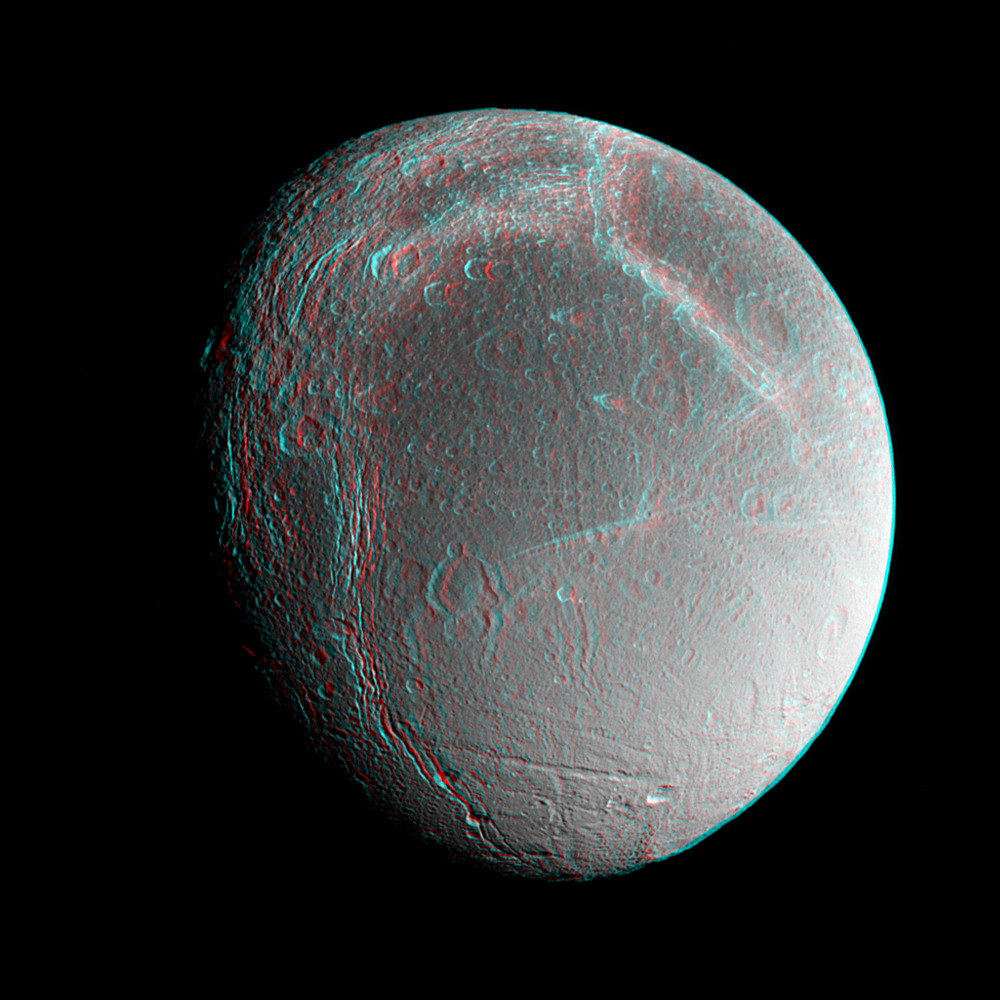

Dione Anaglyph

Saturn’s moon Dione floats in the dark sky before Cassini in this anaglyph, or 3D image, taken during an encounter in late 2005. Images taken from slightly different directions allow construction of stereo views such as this, which are helpful in interpreting the complex topography of Saturn’s moons.

Dione (1,126 kilometers, or 700 miles across) is covered with bright, icy cliffs revealed by Cassini.

A non-anaglyph view, taken at nearly the same time, was previously released (see PIA07581).

The images in this anaglyph were taken in visible light with the Cassini spacecraft narrow-angle camera on Aug. 1, 2005, at a distance of approximately 242,000 kilometers (150,000 miles) from Dione and at a sun-Dione-spacecraft, or phase, angle of about 45 degrees. Image scale is about 2 kilometers (1 mile) per pixel.

The Cassini-Huygens mission is a cooperative project of NASA, the European Space Agency and the Italian Space Agency. The Jet Propulsion Laboratory, a division of the California Institute of Technology in Pasadena, manages the mission for NASA’s Science Mission Directorate, Washington, D.C. The Cassini orbiter and its two onboard cameras were designed, developed and assembled at JPL. The imaging operations center is based at the Space Science Institute in Boulder, Colo.

Credit: NASA/JPL/Space Science Institute